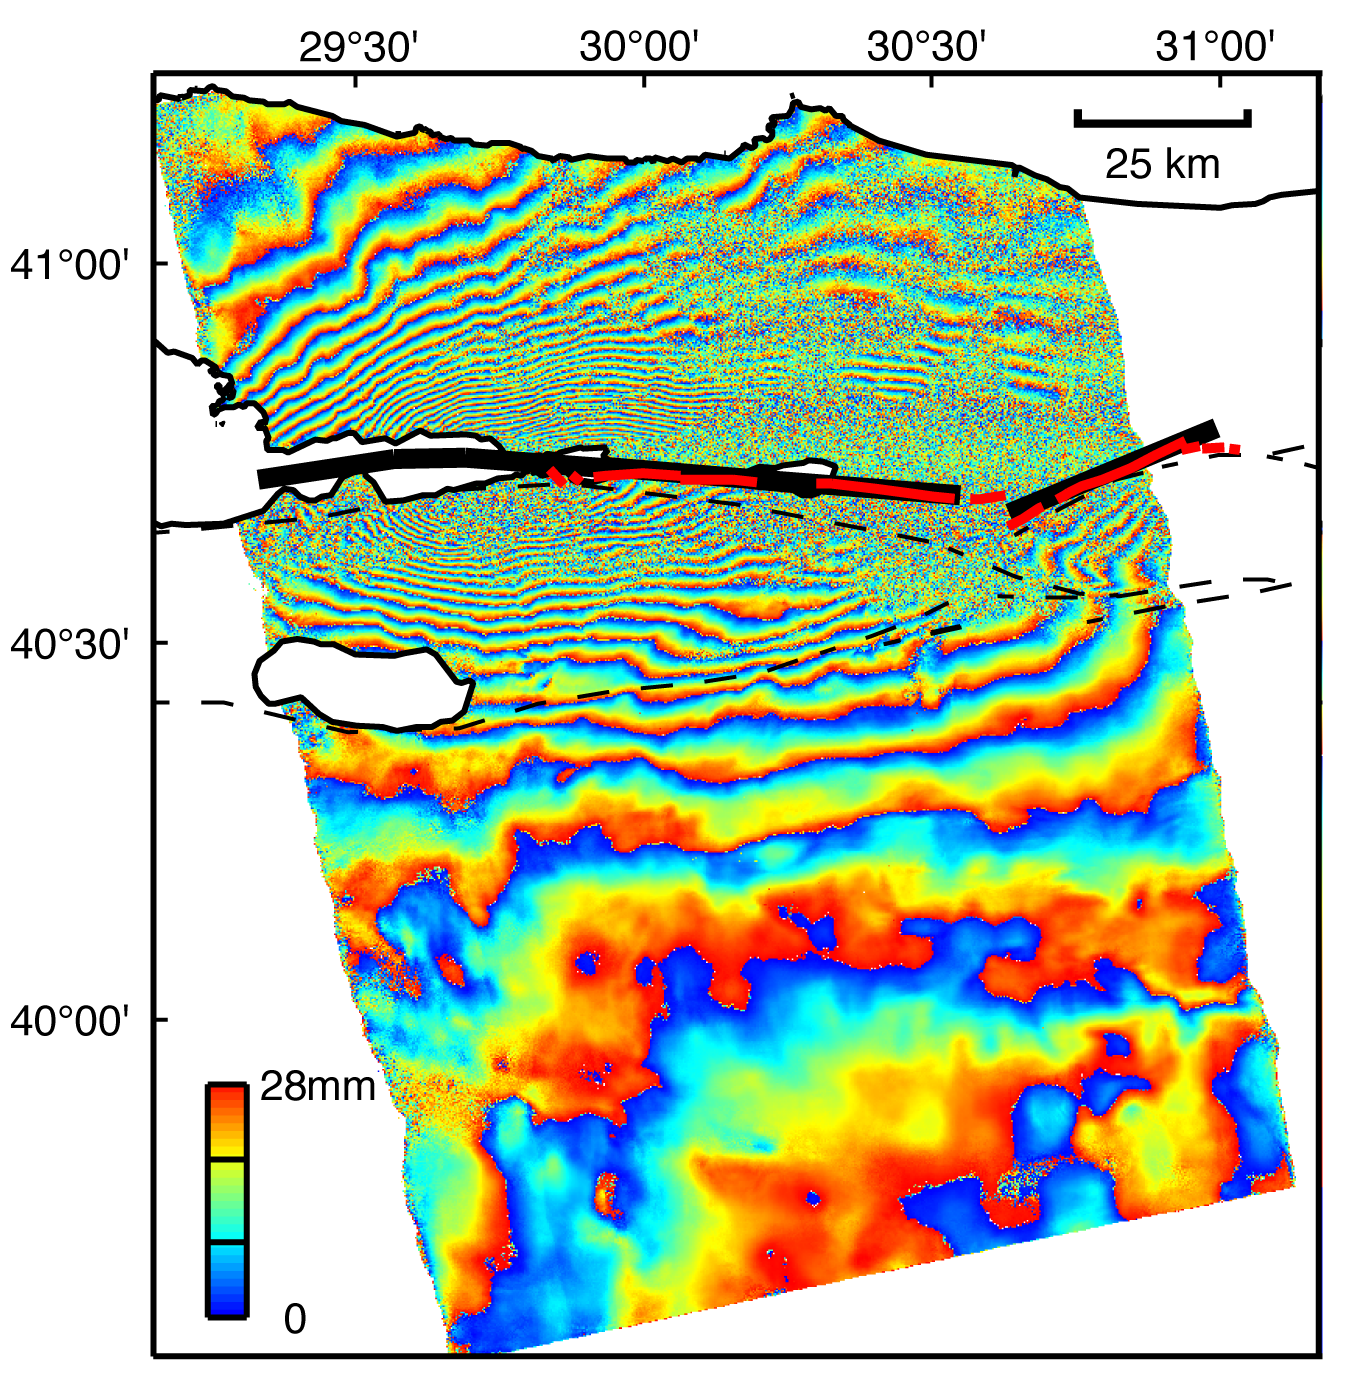

Izmit, Turkey 1999 Earthquake Interferogram

This image is an interferogram that was created using pairs of images taken by Synthetic Aperture Radar (SAR). The images, acquired at two different times, have been combined to measure surface deformation or changes that may have occurred during the time between data acquisition. The images were collected by the European Space Agency’s Remote Sensing satellite (ERS-2) on 13 August 1999 and 17 September 1999 and were combined to produce these image maps of the apparent surface deformation, or changes, during and after the 17 August 1999 Izmit, Turkey earthquake. This magnitude 7.6 earthquake was the largest in 60 years in Turkey and caused extensive damage and loss of life. Each of the color contours of the interferogram represents 28 mm (1.1 inches) of motion towards the satellite, or about 70 mm (2.8 inches) of horizontal motion. White areas are outside the SAR image or water of seas and lakes. The North Anatolian Fault that broke during the Izmit earthquake moved more than 2.5 meters (8.1 feet) to produce the pattern measured by the interferogram. Thin red lines show the locations of fault breaks mapped on the surface. The SAR interferogram shows that the deformation and fault slip extended west of the surface faults, underneath the Gulf of Izmit. Thick black lines mark the fault rupture inferred from the SAR data. Scientists are using the SAR interferometry along with other data collected on the ground to estimate the pattern of slip that occurred during the Izmit earthquake. This then used to improve computer models that predict how this deformation transferred stress to other faults and to the continuation of the North Anatolian Fault, which extends to the west past the large city of Istanbul. These models show that the Izmit earthquake further increased the already high probability of a major earthquake near Istanbul.

Credit: NASA/JPL-Caltech